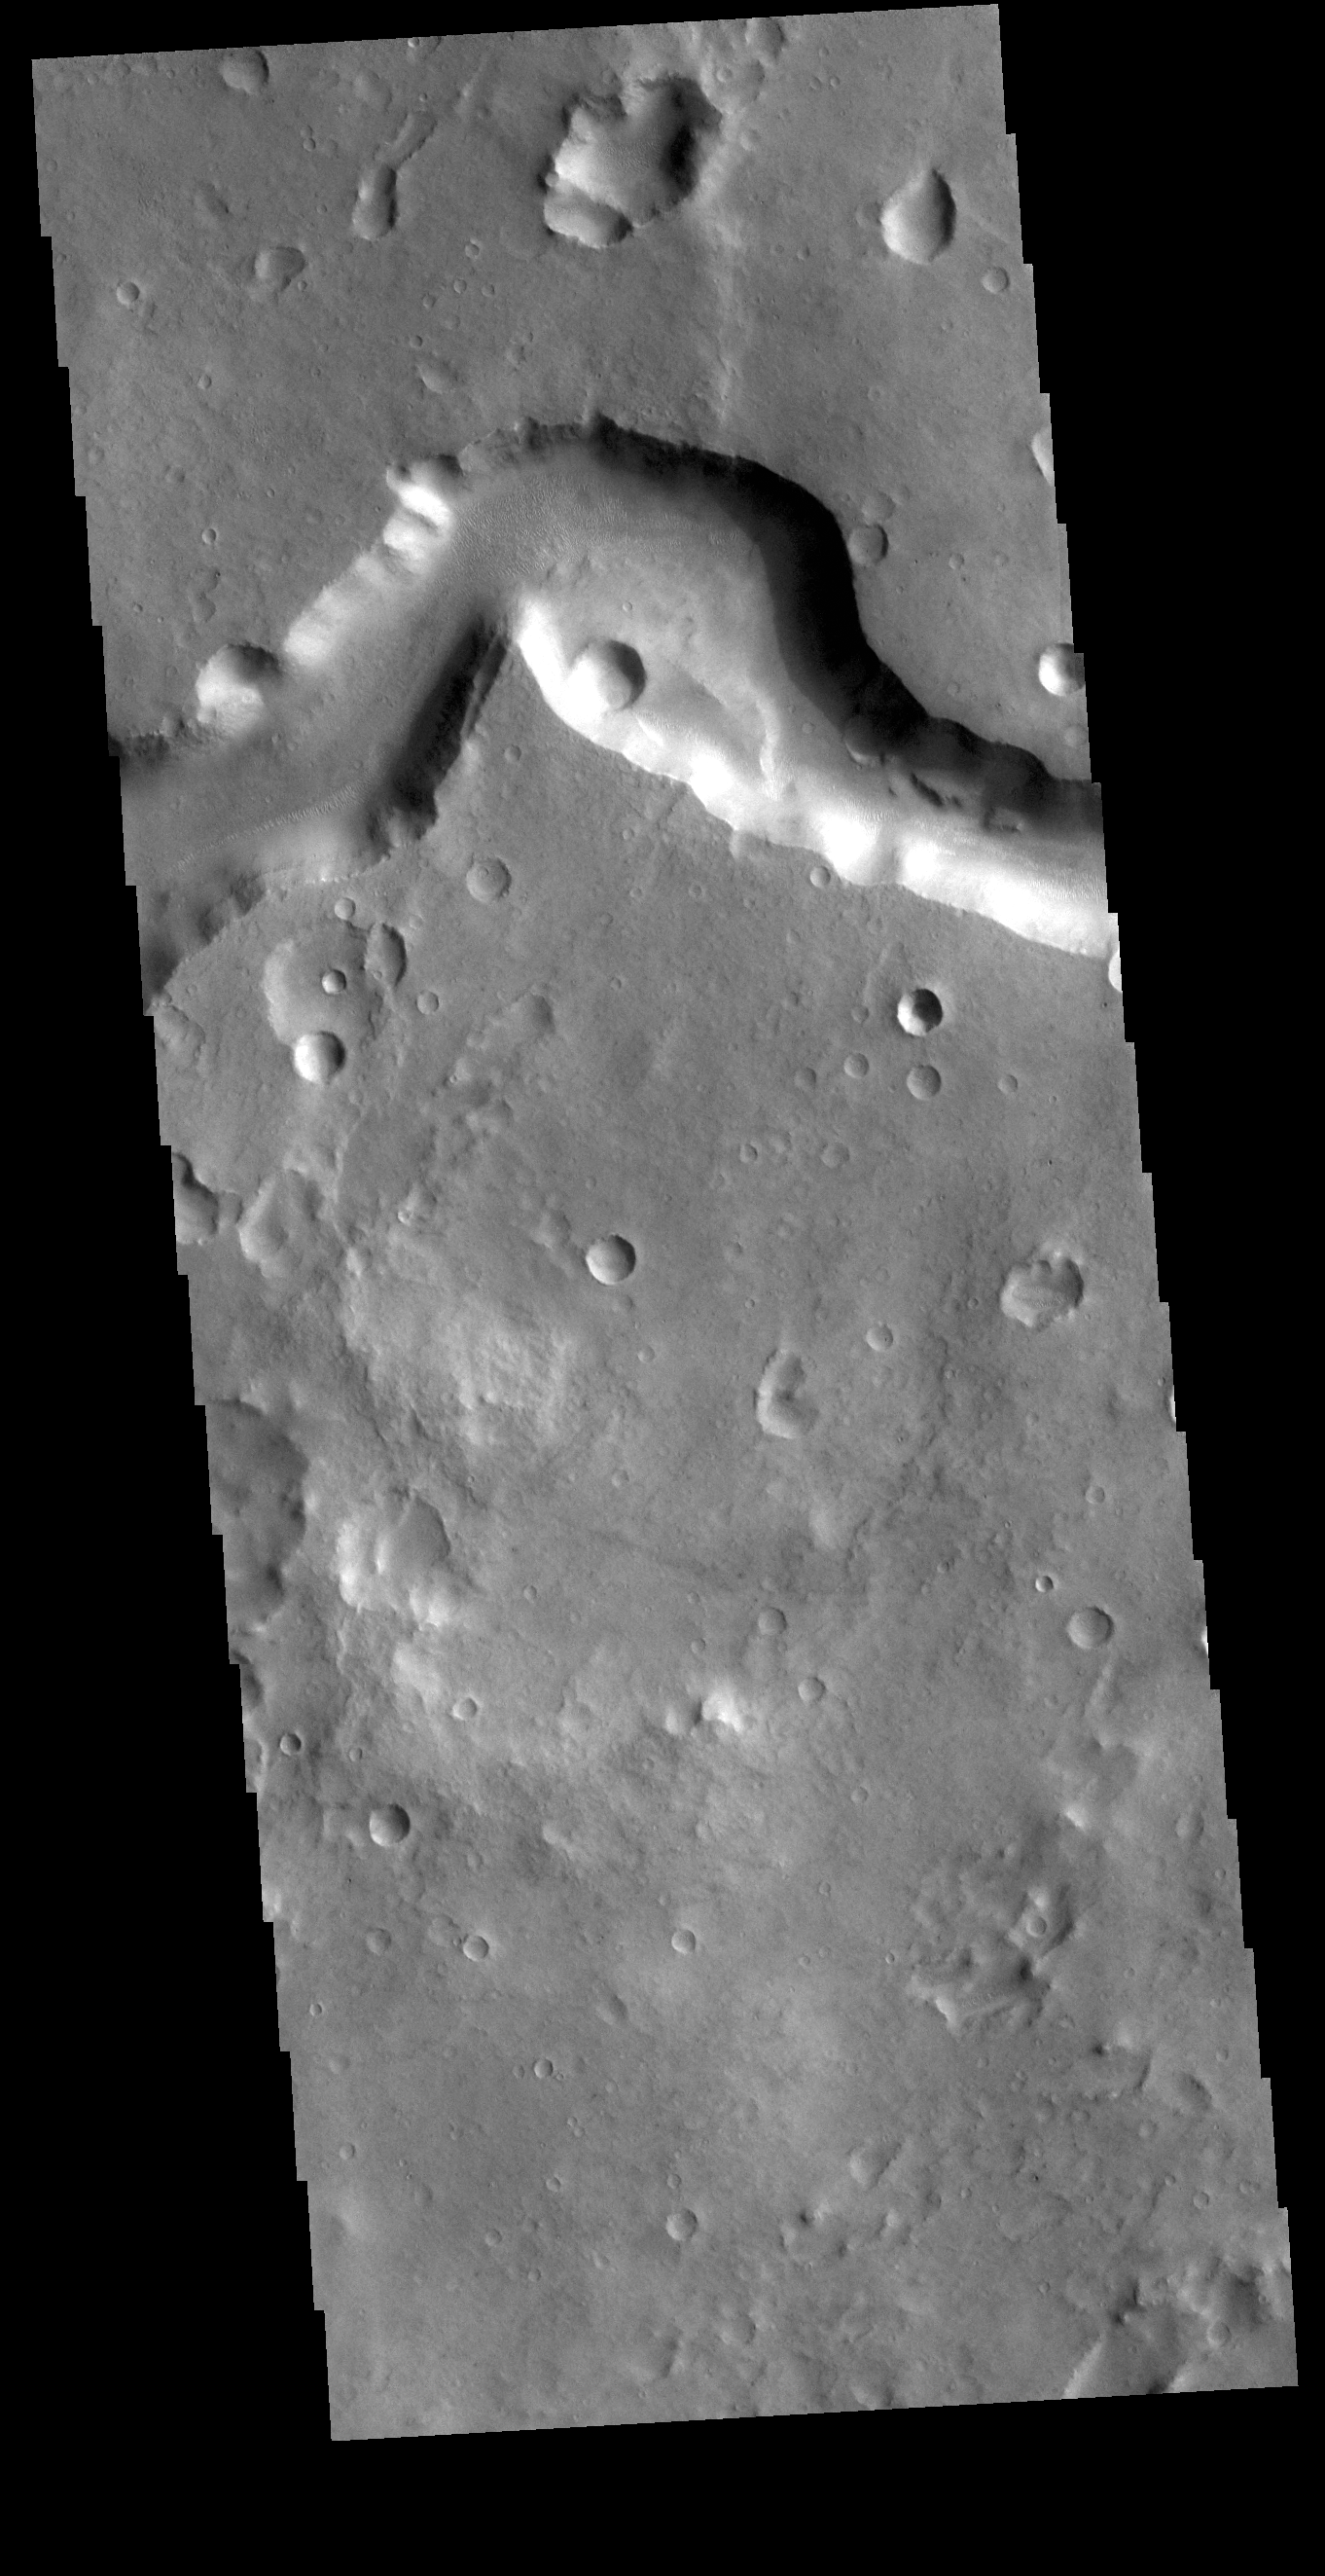

Nanedi Valles

This VIS image shows a section of Nanedi Valles. Located In Xanthe Terra, the channel system is more than 500 km (310 miles) long.

Credit: NASA/JPL-Caltech/ASU